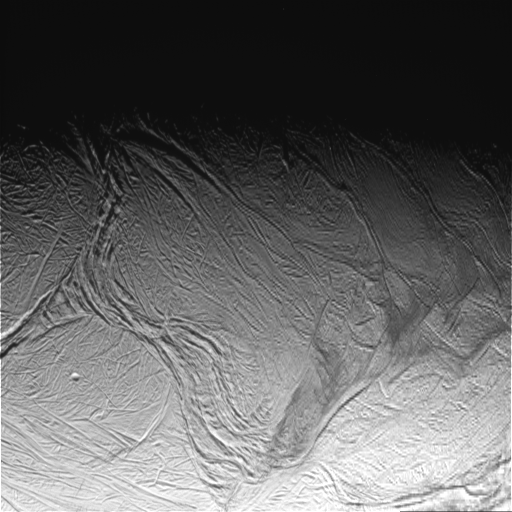

Enceladus Oct. 9, 2008 Flyby – Posted Image #4

This image was taken during Cassini’s extremely close encounter with Enceladus on Oct. 9, 2008.

The image was taken with the Cassini spacecraft narrow-angle camera on Oct. 9, 2008, a distance of approximately 45,000 kilometers (28,000 miles) from Enceladus. Image scale is 541 meters (1,774 feet) per pixel.

The Cassini-Huygens mission is a cooperative project of NASA, the European Space Agency and the Italian Space Agency. The Jet Propulsion Laboratory, a division of the California Institute of Technology in Pasadena, manages the mission for NASA’s Science Mission Directorate, Washington, D.C. The Cassini orbiter and its two onboard cameras were designed, developed and assembled at JPL. The imaging operations center is based at the Space Science Institute in Boulder, Colo.

Credit: NASA/JPL/Space Science Institute